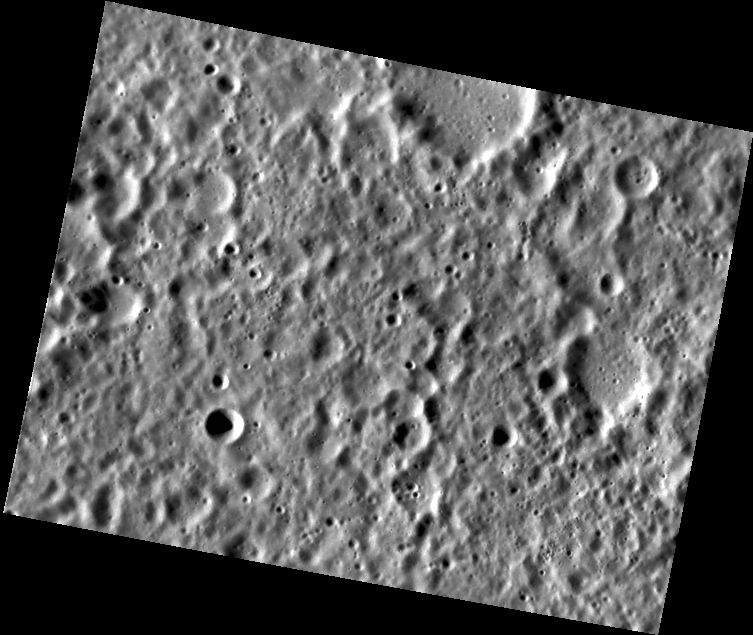

A Hard Rain’s A-Gonna Fall

This view of Mercury’s surface reveals an abundance of subdued craters that are about 5 km in diameter. These are probably old secondary craters, formed as large chunks ejected by a basin impact fell as a pummeling rain.

This image was acquired as part of MDIS’s high-resolution surface morphology base map. The surface morphology base map will cover more than 90% of Mercury’s surface with an average resolution of 250 meters/pixel (0.16 miles/pixel or 820 feet/pixel). Images acquired for the surface morphology base map typically have off-vertical Sun angles (i.e., high incidence angles) and visible shadows so as to reveal clearly the topographic form of geologic features.

On March 17, 2011 (March 18, 2011, UTC), MESSENGER became the first spacecraft ever to orbit the planet Mercury. The mission is currently in its commissioning phase, during which spacecraft and instrument performance are verified through a series of specially designed checkout activities. In the course of the one-year primary mission, the spacecraft’s seven scientific instruments and radio science investigation will unravel the history and evolution of the Solar System’s innermost planet. Visit the Why Mercury? section of this website to learn more about the science questions that the MESSENGER mission has set out to answer.

Date acquired: May 04, 2011
Image Mission Elapsed Time (MET): 213027360
Image ID: 212660
Instrument: Narrow Angle Camera (NAC) of the Mercury Dual Imaging System (MDIS)
Center Latitude: -26.28°
Center Longitude: 318.9° E
Resolution: 138 meters/pixel
Scale: The scene is about 92 km (57 mi.) wide.
Incidence Angle: 69.7°
Emission Angle: 39.2°
Phase Angle: 108.9°

These images are from MESSENGER, a NASA Discovery mission to conduct the first orbital study of the innermost planet, Mercury. For information regarding the use of images, see the MESSENGER image use policy.

Credit: NASA/Johns Hopkins University Applied Physics Laboratory/Carnegie Institution of Washington